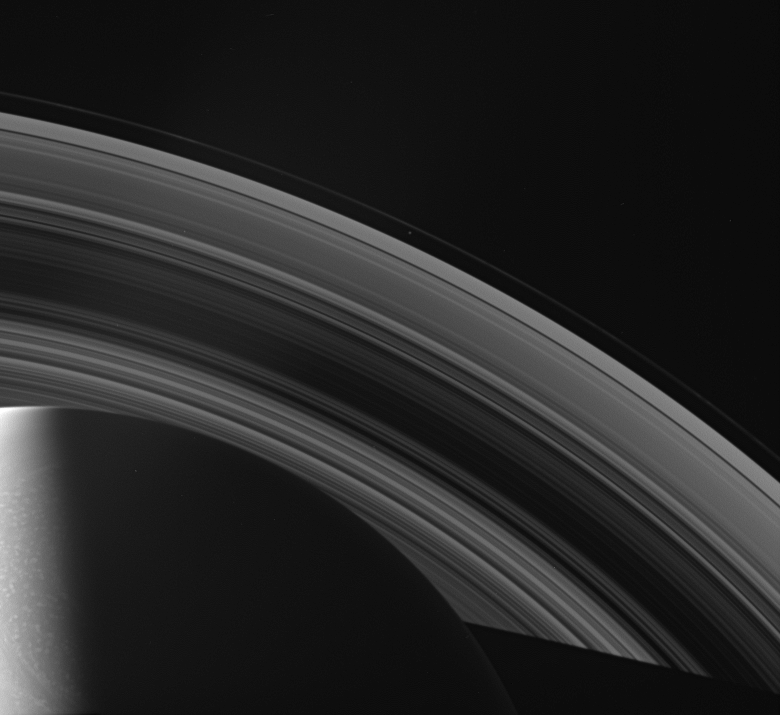

An Icy Composition

The Cassini spacecraft looks across Saturn’s cloud-dotted north and shadowed pole, and out across the lanes of ice that compose its rings.

Prometheus (102 kilometers, or 63 miles across) is visible between the A and F rings near the center of the image.

This view looks toward the unilluminated side of the rings from about 42 degrees above the ringplane. The planet’s shadow stretches toward the lower right corner.

The image was taken in visible light with the Cassini spacecraft wide-angle camera on April 1, 2007 at a distance of approximately 2 million kilometers (1.2 million miles) from Saturn. Image scale is 119 kilometers (74 miles) per pixel.

The Cassini-Huygens mission is a cooperative project of NASA, the European Space Agency and the Italian Space Agency. The Jet Propulsion Laboratory, a division of the California Institute of Technology in Pasadena, manages the mission for NASA’s Science Mission Directorate, Washington, D.C. The Cassini orbiter and its two onboard cameras were designed, developed and assembled at JPL. The imaging operations center is based at the Space Science Institute in Boulder, Colo.

Credit: NASA/JPL/Space Science Institute